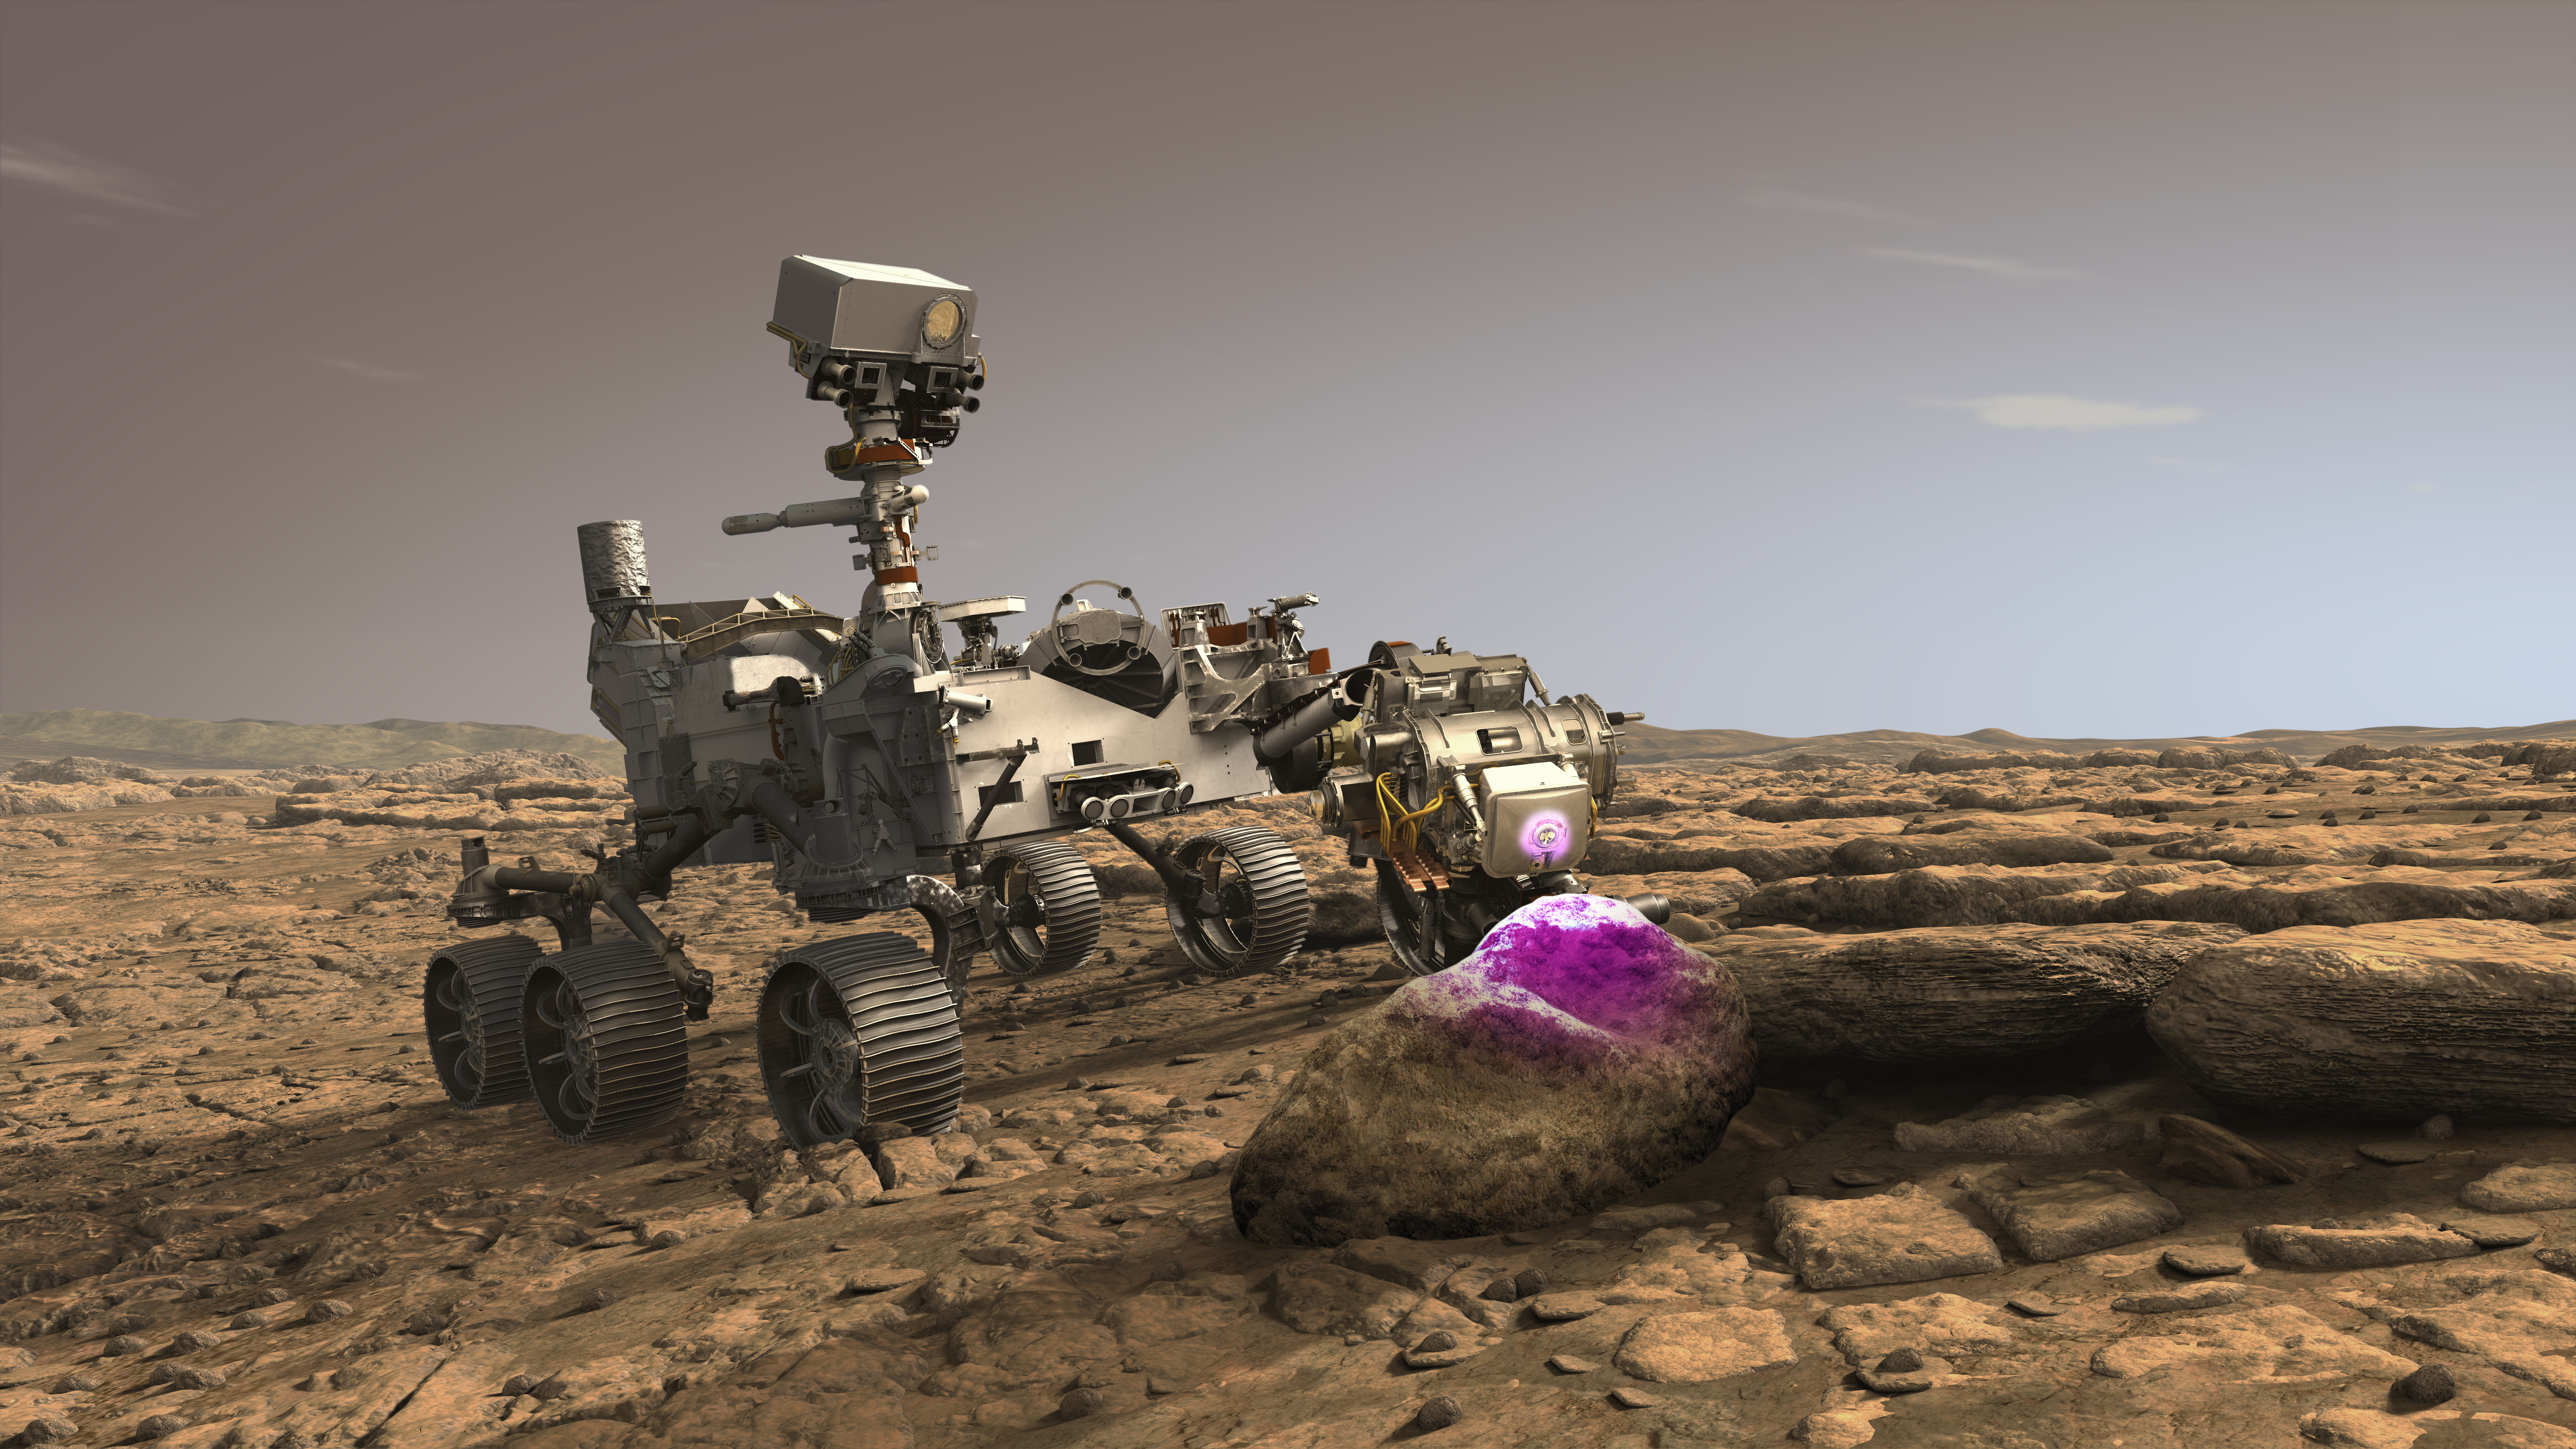

Perseverance’s PIXL at Work on Mars (Illustration)

In this illustration, NASA’s Perseverance Mars rover uses the Planetary Instrument for X-ray Lithochemistry (PIXL). Located on the turret at the end of the rover’s robotic arm, the X-ray spectrometer will help search for signs of ancient microbial life in rocks.

Both PIXL and Perseverance were built and are operated by NASA’s Jet Propulsion Laboratory in Southern California.

Credit: NASA/JPL-Caltech